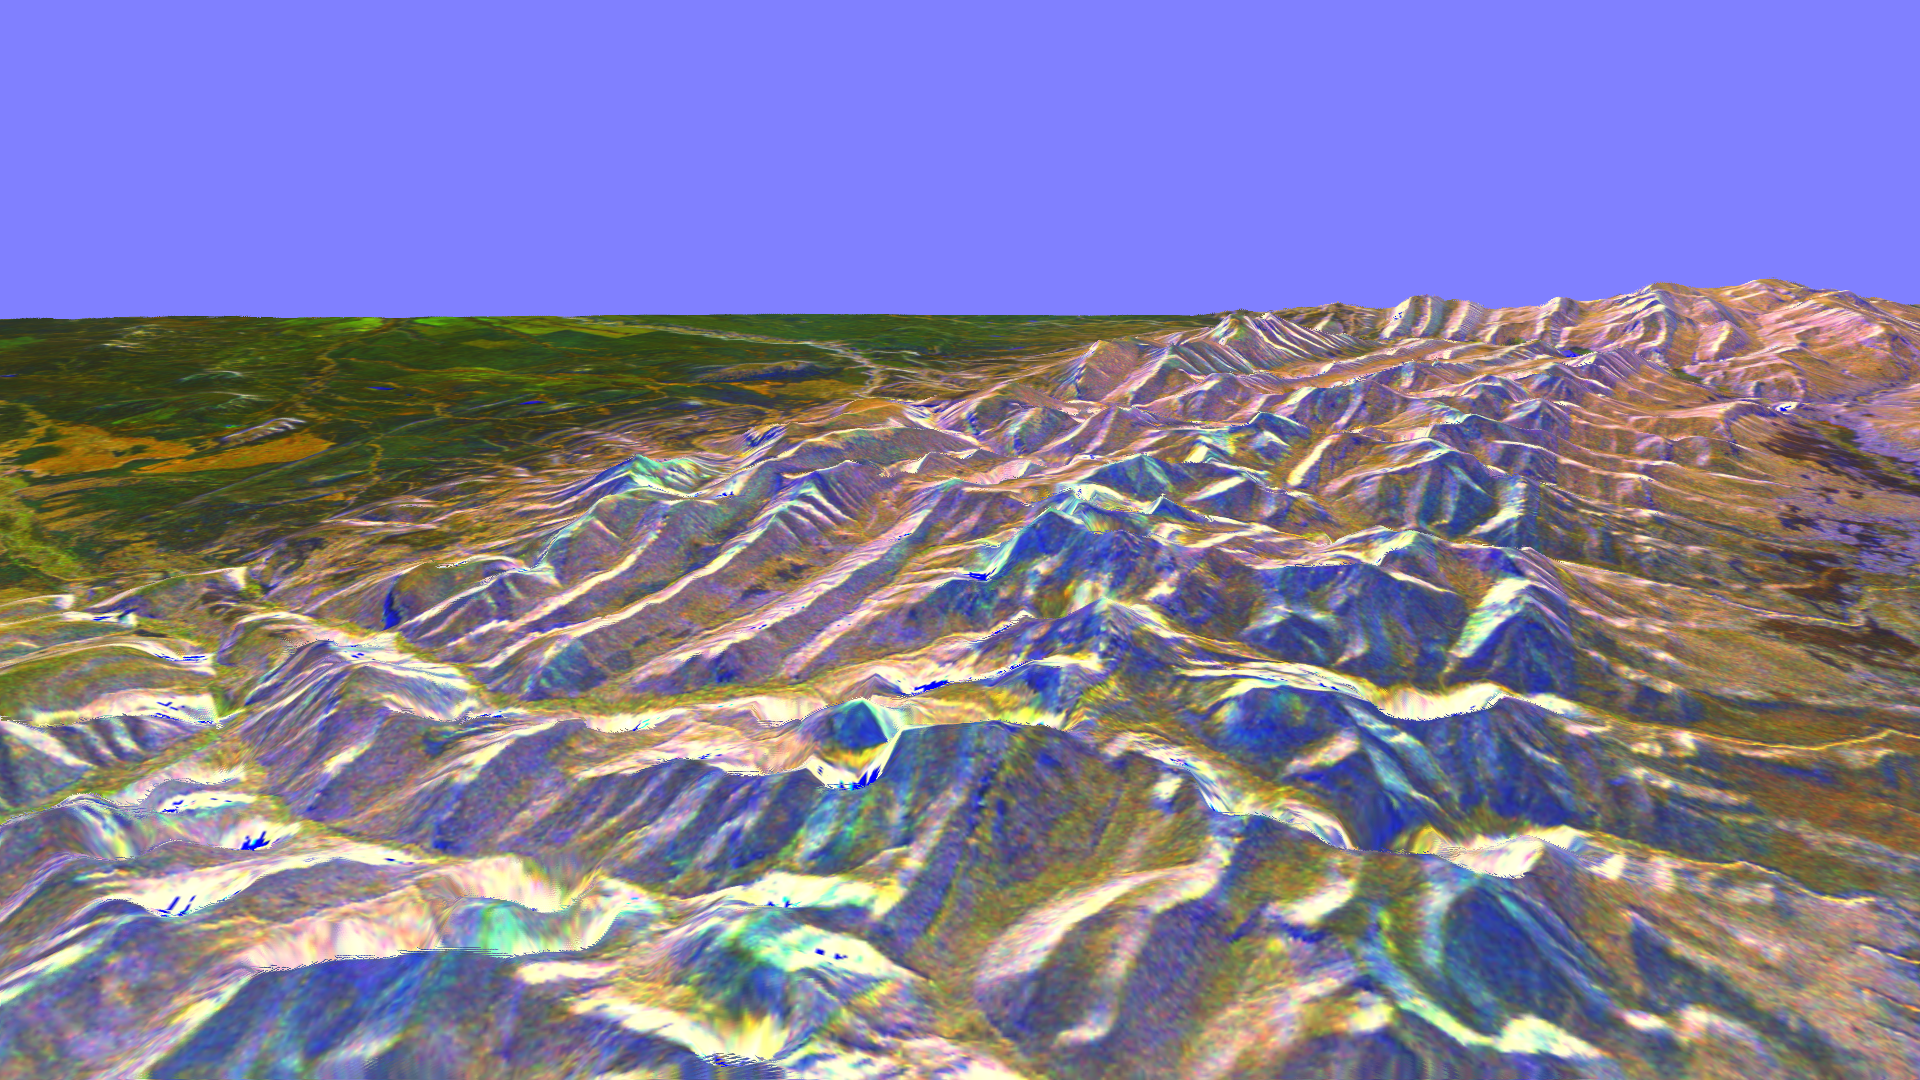

Space Radar Image of Rocky Mountains, Montana

This is a three-dimensional perspective of the eastern front range of the Rocky Mountains, about 120 kilometers (75 miles) west of Great Falls, Montana. The image was created by combining two spaceborne radar images using a technique known as interferometry. Visualizations like this are useful to scientists because they show the shapes of the topographic features such as mountains and valleys. This technique helps to clarify the relationships of the different types of materials on the surface detected by the radar. The view is looking south-southeast. Along the right edge of the image is the valley of the north fork of the Sun River. The western edge of the Great Plains appears on the left side. The valleys in the lower center, running off into the plains on the left, are branches of the Teton River. The highest mountains are at elevations of 2,860 meters (9,390 feet), and the plains are about 1,400 meters (4,500 feet) above sea level. The dark brown areas are grasslands, bright green areas are farms, light brown, orange and purple areas are scrub and forest, and bright white and blue areas are steep rocky slopes.

The two radar images were taken on successive days by the Spaceborne Imaging Radar-C/X-band Synthetic Aperture Radar (SIR-C/X-SAR) on board the space shuttle Endeavour in October 1994. The digital elevation map was produced using radar interferometry, a process in which radar data are acquired on different passes of the space shuttle. The two data passes are compared to obtain elevation information. Radar image data are draped over the topography to provide the color with the following assignments: red is L-band vertically transmitted, vertically received; green is C-band vertically transmitted, vertically received; and blue are the differences seen in the L-band data between the two days. This image is centered near 47.7 degrees north latitude and 112.7 degrees west longitude. No vertical exaggeration factor has been applied to the data. SIR-C/X-SAR, a joint mission of the German, Italian and United States space agencies, is part of NASA’s program entitled Mission to Planet Earth.

Credit: NASA/JPL